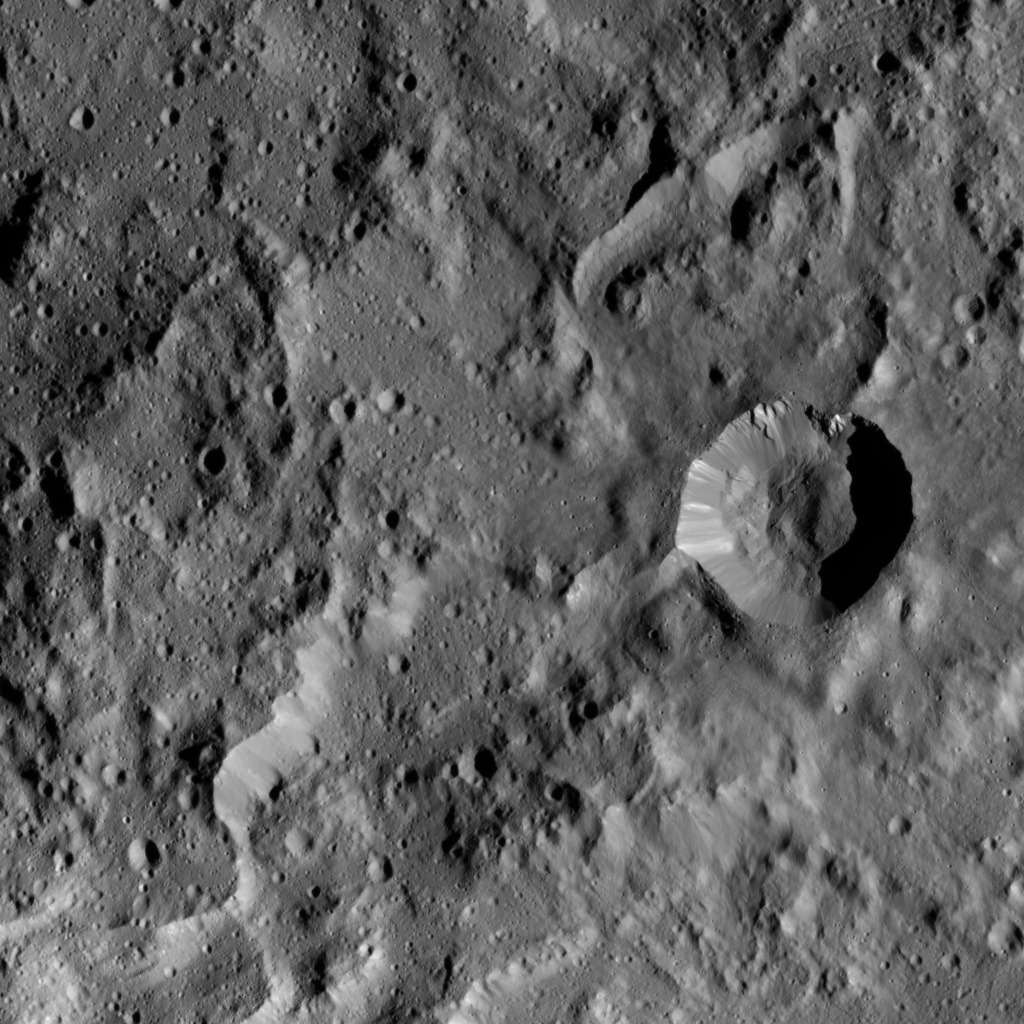

Tawals Crater

This image taken by NASA’s Dawn spacecraft shows a region located next to the northwestern rim of Urvara Crater on Ceres. This terrain displays a rugged texture also found within Urvara. Multiple Dawn observations, in particular neutron spectroscopy (which measures the hydrogen content in the regolith) and flow features, have shown that water ice is present near the surface above 40 degrees north latitude, where these features are found. Therefore, the rugged texture may result from the high strength exhibited by ice at the temperatures found at mid- and high latitudes on Ceres.

The prominent crater (5.0 miles, 8.8 kilometers in diameter) at right in this picture is called Tawals. Its sharp rim suggests it was created by a relatively recent impact into a relatively strong material. A different view of this crater can be found in PIA20941.

Tawals Crater is named after the Polish god of the fields and the tilling.

Dawn took this image during its extended mission on August 25, 2016, from its low-altitude mapping orbit, or LAMO, at a distance of about 240 miles (385 kilometers) above the surface. The center coordinates of this image are 40 degrees south latitude, 237 degrees east longitude.

Dawn’s mission is managed by JPL for NASA’s Science Mission Directorate in Washington. Dawn is a project of the directorate’s Discovery Program, managed by NASA’s Marshall Space Flight Center in Huntsville, Alabama. UCLA is responsible for overall Dawn mission science. Orbital ATK Inc., in Dulles, Virginia, designed and built the spacecraft. The German Aerospace Center, Max Planck Institute for Solar System Research, Italian Space Agency and Italian National Astrophysical Institute are international partners on the mission team.

Credit: NASA/JPL-Caltech/UCLA/MPS/DLR/IDA